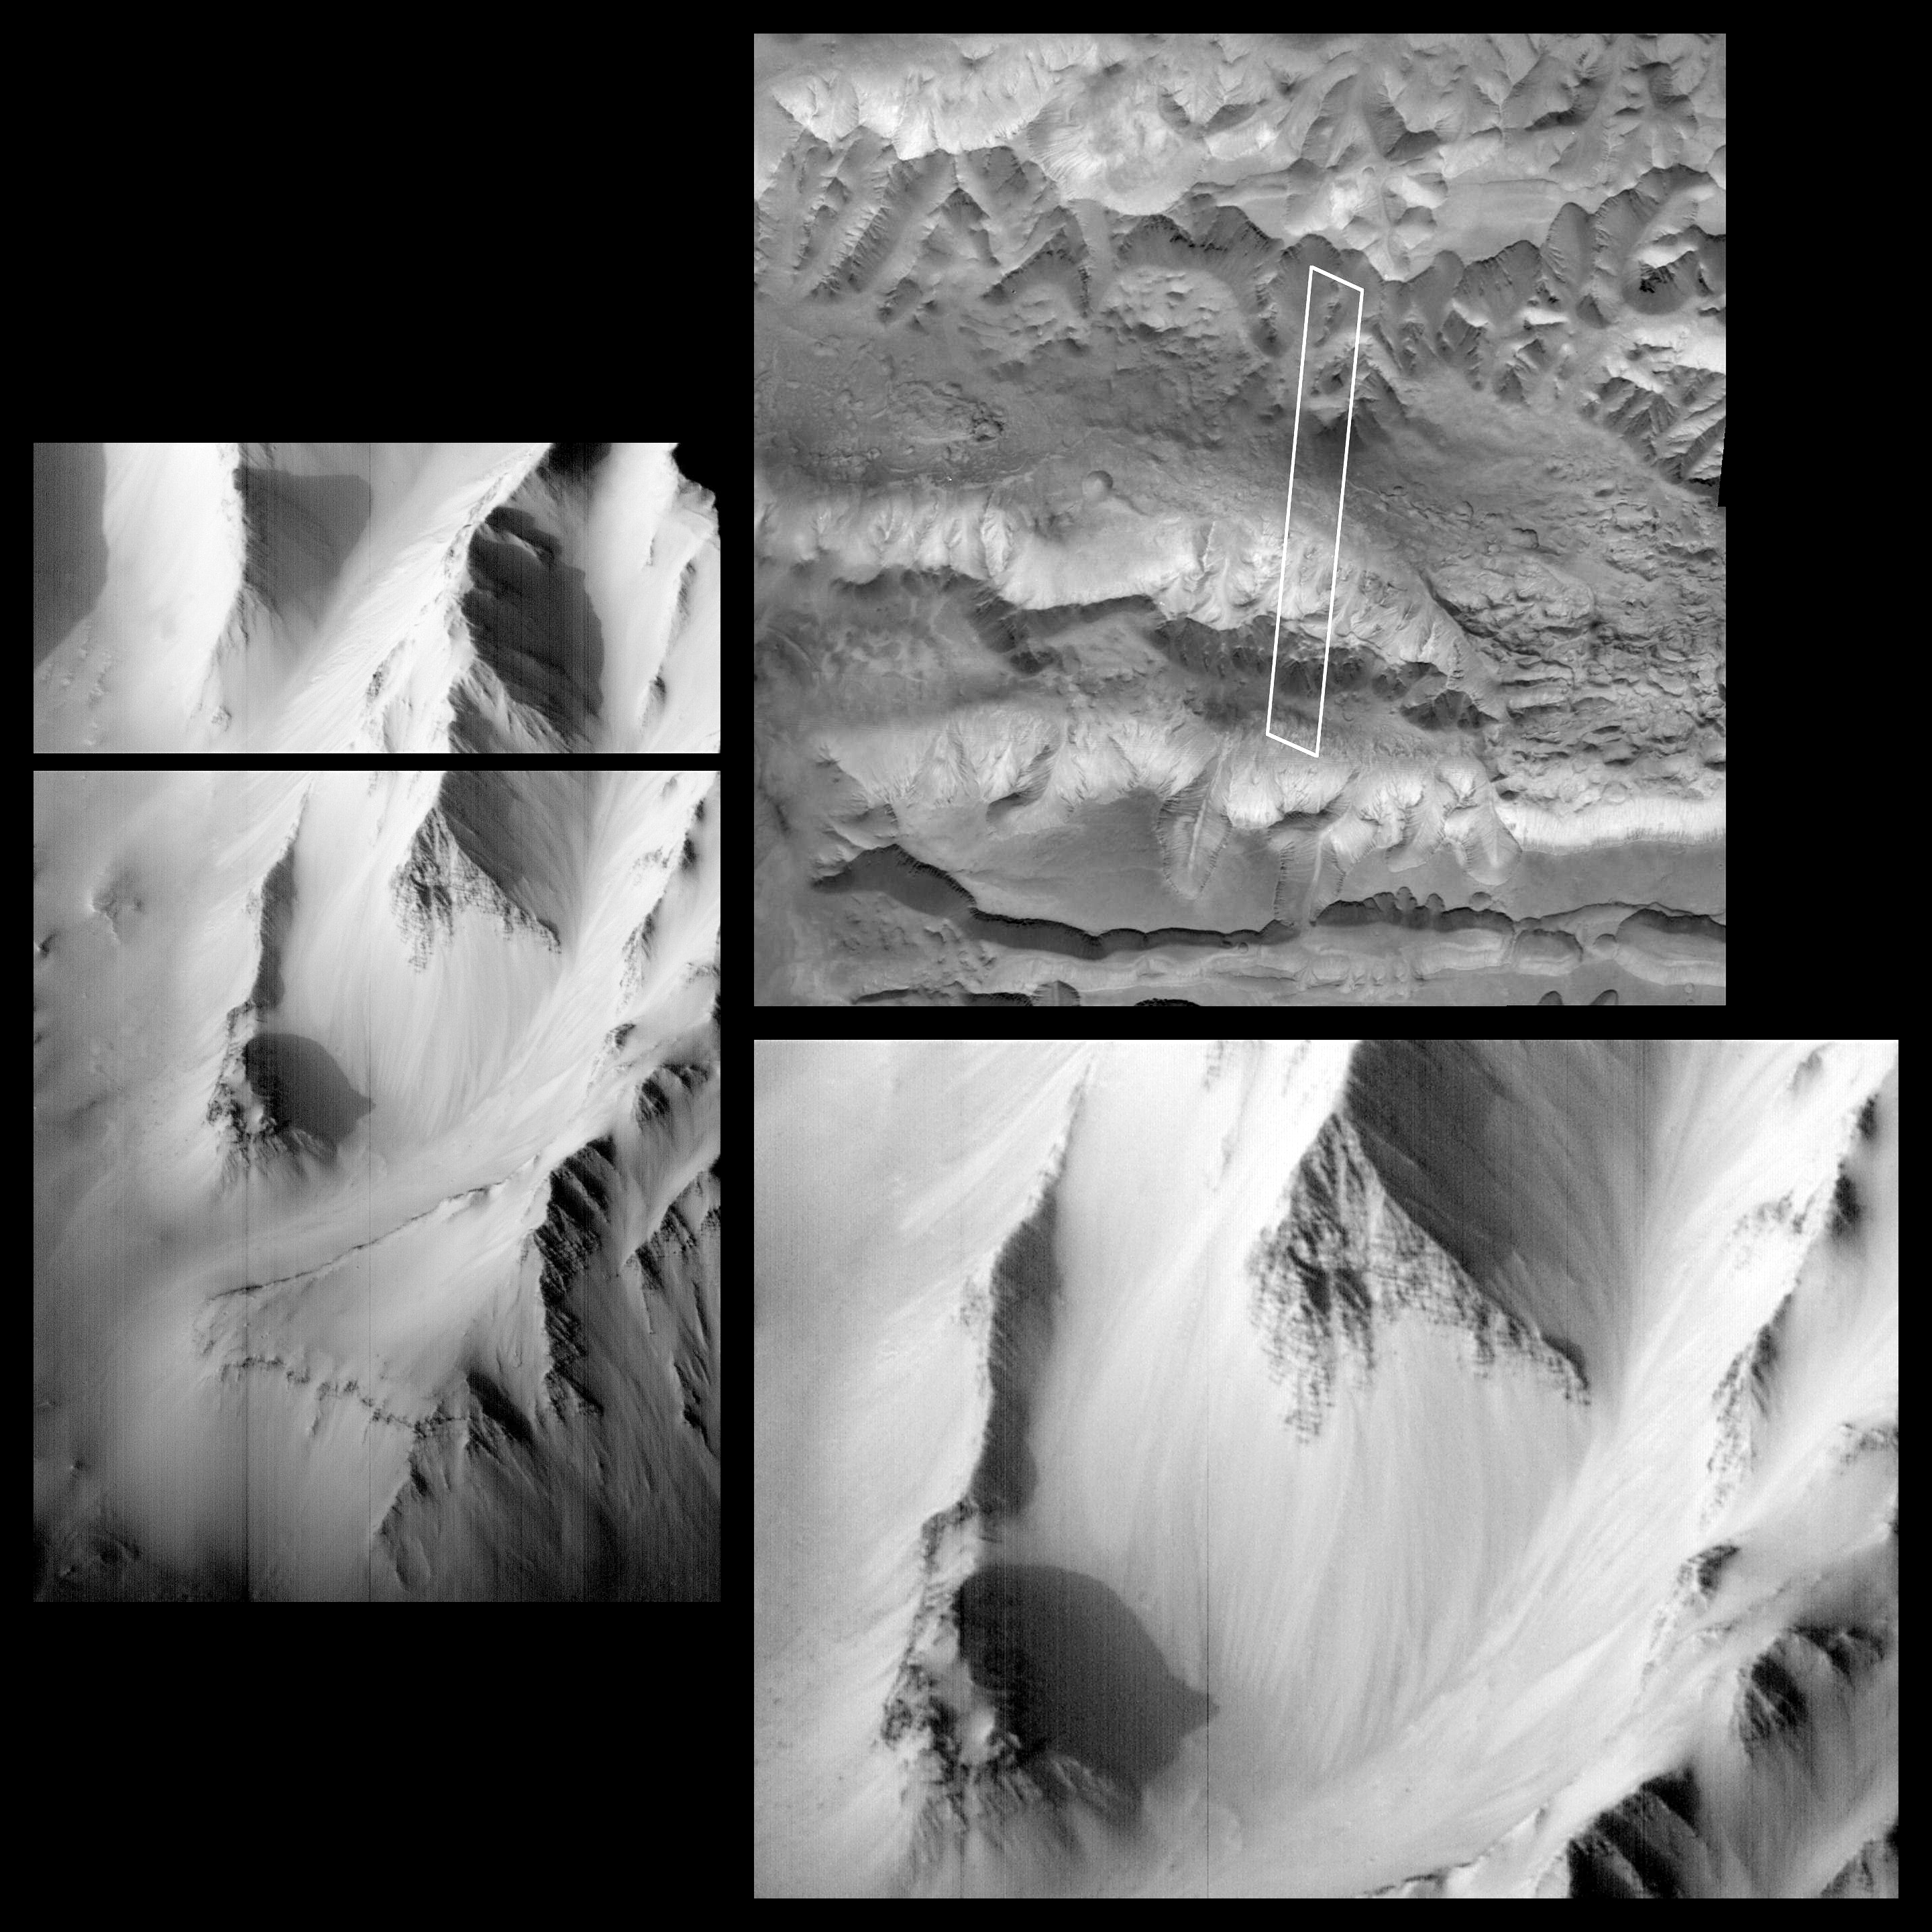

Western Tithonium Chasma/Ius Chasma, Valles Marineris

On October 3, 1997, the MOC acquired this image of the western Tithonium Chasma/Ius Chasma portion of the Valles Marineris, centered at 6.6°S, 90.4°W, at 1:16 PM PDT. Although the lighting beneath the spacecraft was very poor, the camera was canted towards the sun, and the illumination was equivalent to roughly 5 PM local time (the sun was about 17° above the horizon). In the image, the canyon floors are mostly shadowed, but steep slopes in the area are exquisitely highlighted.

The area outlined in the upper right image, the highest resolution view of the region previously available, is 6.6 km (4 miles) wide by 55.6 km (34.5 miles) long. The ridges to the north and south are about 4000 m (13,000 feet) above the floor of the troughs, but in the area photographed, the relief is slightly lower (about 3000 m, or 10,000 feet). The top portion of the image is shown on the left, and a section of that image is shown enlarged at lower right. The scale is 6.45 m/pixel across the image by 9.65 m/pixel down the image. The left and lower right images are available at higher resolution as PIA01022 and PIA01023, respectively.

Launched on November 7, 1996, Mars Global Surveyor entered Mars orbit on Thursday, September 11, 1997. The original mission plan called for using friction with the planet’s atmosphere to reduce the orbital energy, leading to a two-year mapping mission from close, circular orbit (beginning in March 1998). Owing to difficulties with one of the two solar panels, aerobraking was suspended in mid-October and resumed in November 8. Many of the original objectives of the mission, and in particular those of the camera, are likely to be accomplished as the mission progresses.

Malin Space Science Systems and the California Institute of Technology built the MOC using spare hardware from the Mars Observer mission. MSSS operates the camera from its facilities in San Diego, CA. The Jet Propulsion Laboratory’s Mars Surveyor Operations Project operates the Mars Global Surveyor spacecraft with its industrial partner, Lockheed Martin Astronautics, from facilities in Pasadena, CA and Denver, CO.

Credit: NASA/JPL/Malin Space Science Systems